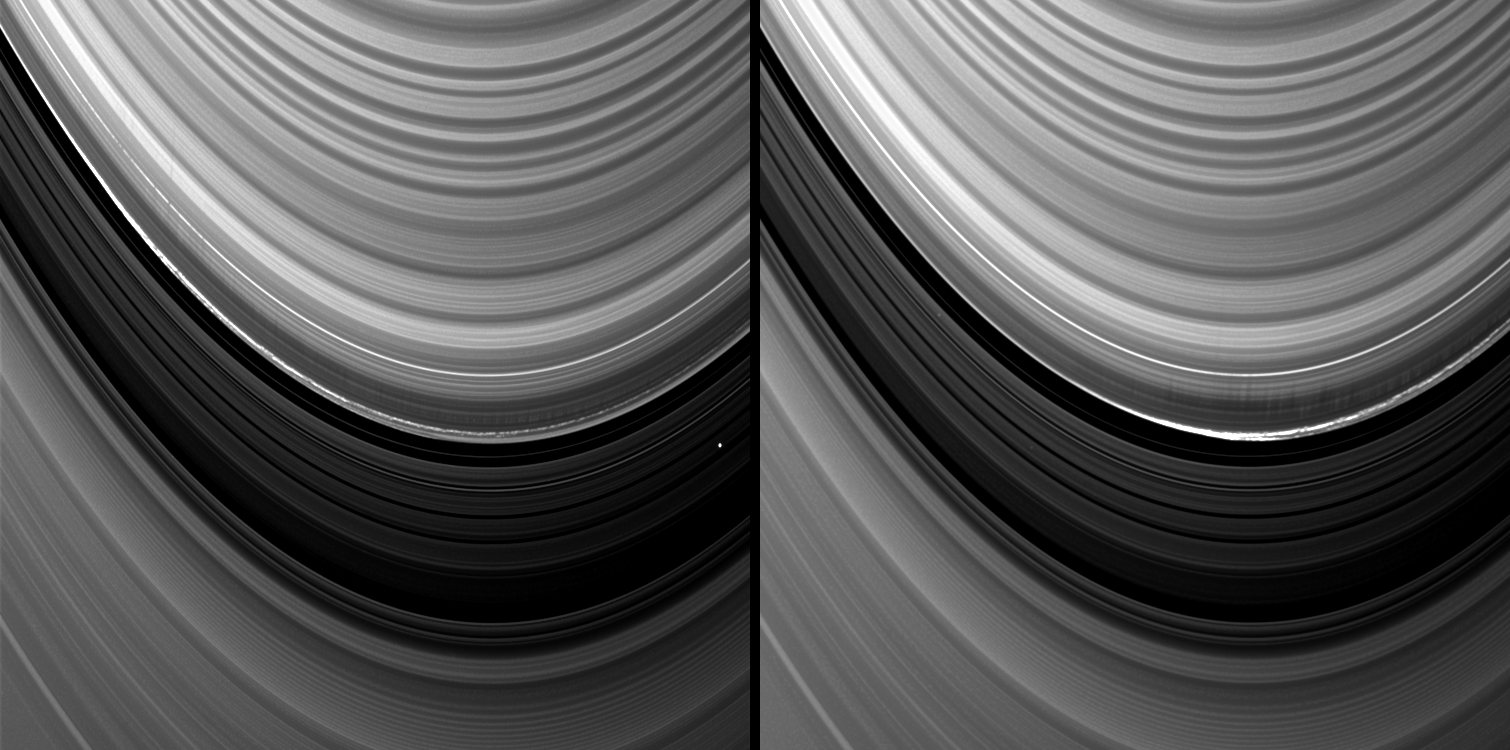

Long Spiky Shadows

Vertical structures in the variable outer edge of Saturn’s B ring cast shadows in these two images captured by NASA’s Cassini spacecraft shortly after the planet’s August 2009 northern vernal equinox.

In these two images, Cassini’s narrow angle camera captured a 20,000-kilometer-long (12,000-mile-long) section arcing along the outer edge of the B ring in Saturn’s rings. This particular section of the ring is known to be the site of vertical structures as tall as 3.5 kilometers (2.2 miles). See PIA11668 to learn more.

The B ring is shown at the top of both frames. The Cassini Division, a low-density ring region that separates the B ring from the A ring, runs from the bottom right to the upper left of the images. The A ring is at the bottom.

Cassini imaging scientists have concluded that this region and another in this vicinity are the sites of massive bodies, or moonlets, embedded near the ring’s edge but independently orbiting Saturn. In the particular region shown in this image, the moonlets are likely big enough to cause ring material streaming past them to be excessively compressed and thrown vertically as a result.

This interpretation is supported by Cassini’s previous discovery of a moonlet embedded in this region of the B ring (see PIA11665). The imaged moonlet, whose size is estimated at 300 meters (1,000 feet) across, was found only because it was betrayed by the shadow it cast during Saturn’s August 2009 equinox period.

This image and others like it are only possible around the time of Saturn’s equinox which occurs every half-Saturn-year (equivalent to about 15 Earth years). The illumination geometry that accompanies equinox lowers the sun’s angle to the ring plane and causes structures jutting out of the plane to cast long shadows across the rings. Cassini’s cameras have spotted not only the predictable shadows of some of Saturn’s moons (see PIA11657), but also the shadows of newly revealed vertical structures in the rings themselves (see PIA11654).

Both panels were re-projected to the same viewing geometry. The right-hand panel is a mosaic of two images. The images of the right-hand panel were taken in visible light with the Cassini spacecraft narrow-angle camera on Aug. 19, 2009. Two stars are visible.

The left-hand panel was taken in visible light with the Cassini spacecraft narrow-angle camera on Aug. 16, 2009. One star is visible.

This view looks toward the northern, sunlit side of the rings from about 11 degrees above the ring plane at a distance of approximately 2.3 million kilometers (1.4 million miles) from Saturn. Image scale is 13 kilometers (8 miles) per pixel.

The Cassini-Huygens mission is a cooperative project of NASA, the European Space Agency and the Italian Space Agency. The Jet Propulsion Laboratory, a division of the California Institute of Technology in Pasadena, manages the mission for NASA’s Science Mission Directorate, Washington, D.C. The Cassini orbiter and its two onboard cameras were designed, developed and assembled at JPL. The imaging operations center is based at the Space Science Institute in Boulder, Colo.

Credit: NASA/JPL/Space Science Institute